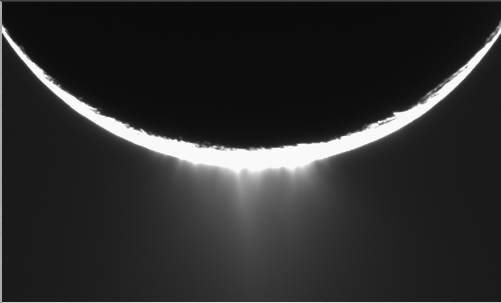

Enceladus Plume Movie

Jets of icy particles burst from Saturn’s moon Enceladus in this brief movie sequence of four images taken on Nov. 27, 2005. The sensational discovery of active eruptions on a third outer solar system body (Io and Triton are the others) is surely one of the great highlights of the Cassini mission.

Imaging scientists, as reported in the journal Science on March 10, 2006, believe that the jets are geysers erupting from pressurized subsurface reservoirs of liquid water above 273 degrees Kelvin (0 degrees Celsius).

Images taken in January 2005 appeared to show the plume emanating from the fractured south polar region of Enceladus, but the visible plume was only slightly brighter than the background noise in the image, because the lighting geometry was not suitable to reveal the true details of the feature. This potential sighting, in addition to the detection of the icy particles in the plume by other Cassini instruments, prompted imaging scientists to target Enceladus again with exposures designed to confirm the validity of the earlier plume sighting.

The new views show individual jets, or plume sources, that contribute to the plume with much greater visibility than the earlier images. The full plume towers over the 505-kilometer-wide (314-mile) moon and is at least as tall as the moon’s diameter.

The four 10-second exposures were taken over the course of about 36 minutes at approximately 12 minute intervals.

Enceladus rotates about 7.5 degrees in longitude over the course of the frames, and most of the observed changes in the appearances of the jets is likely attributable to changes in the viewing geometry. However, some of the changes may be due to actual variation in the flow from the jets on a time scale of tens of minutes.

Additionally, the shift of the sources seen here should provide information about their location in front of and behind the visible limb (edge) of Enceladus.

These images were obtained using the Cassini spacecraft narrow-angle camera at distances between 144,350 and 149,520 kilometers (89,695 and 92,907 miles) from Enceladus and at a phase angle of about 161 degrees. Image scale is about 900 meters (2,950 feet) per pixel on Enceladus.

This caption was updated on March 9, 2006.

The Cassini-Huygens mission is a cooperative project of NASA, the European Space Agency and the Italian Space Agency. The Jet Propulsion Laboratory, a division of the California Institute of Technology in Pasadena, manages the mission for NASA’s Science Mission Directorate, Washington, D.C. The Cassini orbiter and its two onboard cameras were designed, developed and assembled at JPL. The imaging operations center is based at the Space Science Institute in Boulder, Colo.

Credit: NASA/JPL/Space Science Institute